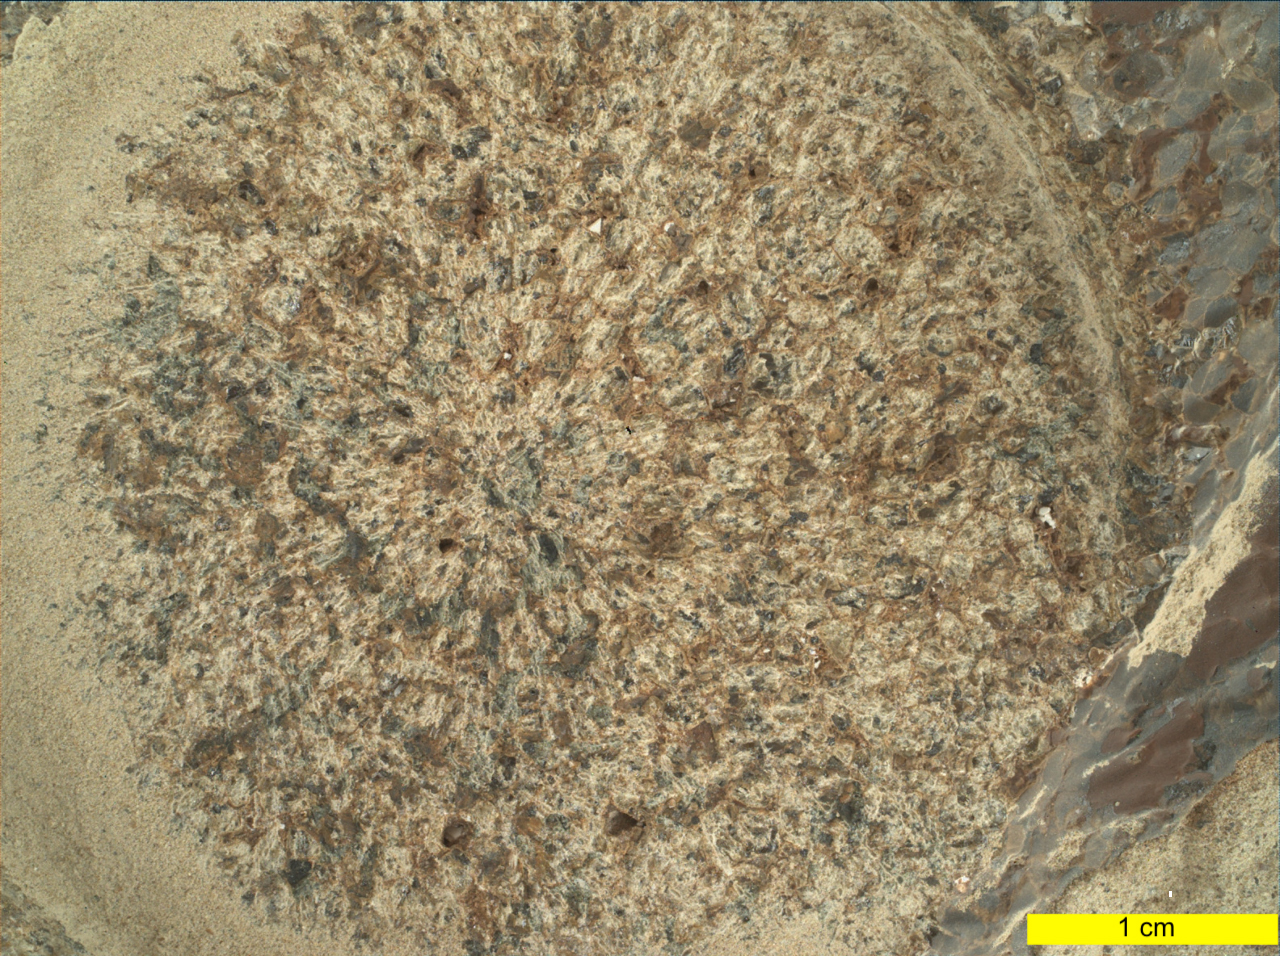

WATSON’s View of Dourbes in Mars’ Jezero Crater

Figure 1

Figure 2

Figure 3

This close-up view of a rock target named “Dourbes” was provided by the WATSON (Wide Angle Topographic Sensor for Operations and eNgineering) camera on the end of the robotic arm aboard NASA’s Perseverance Mars rover. WATSON took a series of eight fully-shadowed images on Nov. 5, 2021, the 253rd Martian day, or sol, of the mission, and the images were subsequently merged to create this view.

Before drilling rocks, the rover abrades the rock surface using a tool on its robotic arm to clear away dust and weathering rinds, allowing other instruments to study the rocks in detail. The abraded patch is 2 inches (5 centimeters) in diameter. Perseverance subsequently acquired two rock core samples from this outcrop, called “Brac,” which forms part of the “South Séítah” geologic unit of Jezero Crater.

The WATSON image shows that the abrasion patch is dominated by discrete areas of light-toned material, with subordinate brown, dark-toned interstitial areas. The chemistry and mineralogy of the abrasion patch was analysed by a series of co-registered observations using the SuperCam, Mastcam-Z, PIXL (Planetary Instrument for X-ray Lithochemistry), and SHERLOC (Scanning Habitable Environments with Raman & Luminescence for Organics & Chemicals) instruments.

Figure 1 is a detail of the natural surface outside of the abrasion patch. This reveals distinct gray, angular grains or crystals that are 1 to 2 millimeters across. They are commonly clumped together and resemble the gray angular grains in the SuperCam target “Cine.”

Figures 2 and 3 show other detailed views from this rock.

A subsystem of an instrument called SHERLOC (Scanning Habitable Environments with Raman & Luminescence for Organics & Chemicals), WATSON can document the structure and texture within a drilled or abraded target, and its data can be used to derive depth measurements. WATSON was built by Malin Space Science Systems (MSSS) in San Diego and is operated jointly by MSSS and JPL.

A key objective for Perseverance’s mission on Mars is astrobiology, including the search for signs of ancient microbial life. The rover will characterize the planet’s geology and past climate, pave the way for human exploration of the Red Planet, and be the first mission to collect and cache Martian rock and regolith (broken rock and dust).

Subsequent NASA missions, in cooperation with ESA (European Space Agency), would send spacecraft to Mars to collect these sealed samples from the surface and return them to Earth for in-depth analysis.

The Mars 2020 Perseverance mission is part of NASA’s Moon to Mars exploration approach, which includes Artemis missions to the Moon that will help prepare for human exploration of the Red Planet.

JPL, which is managed for NASA by Caltech in Pasadena, California, built and manages operations of the Perseverance rover.

Credit: NASA/JPL-Caltech/MSSS